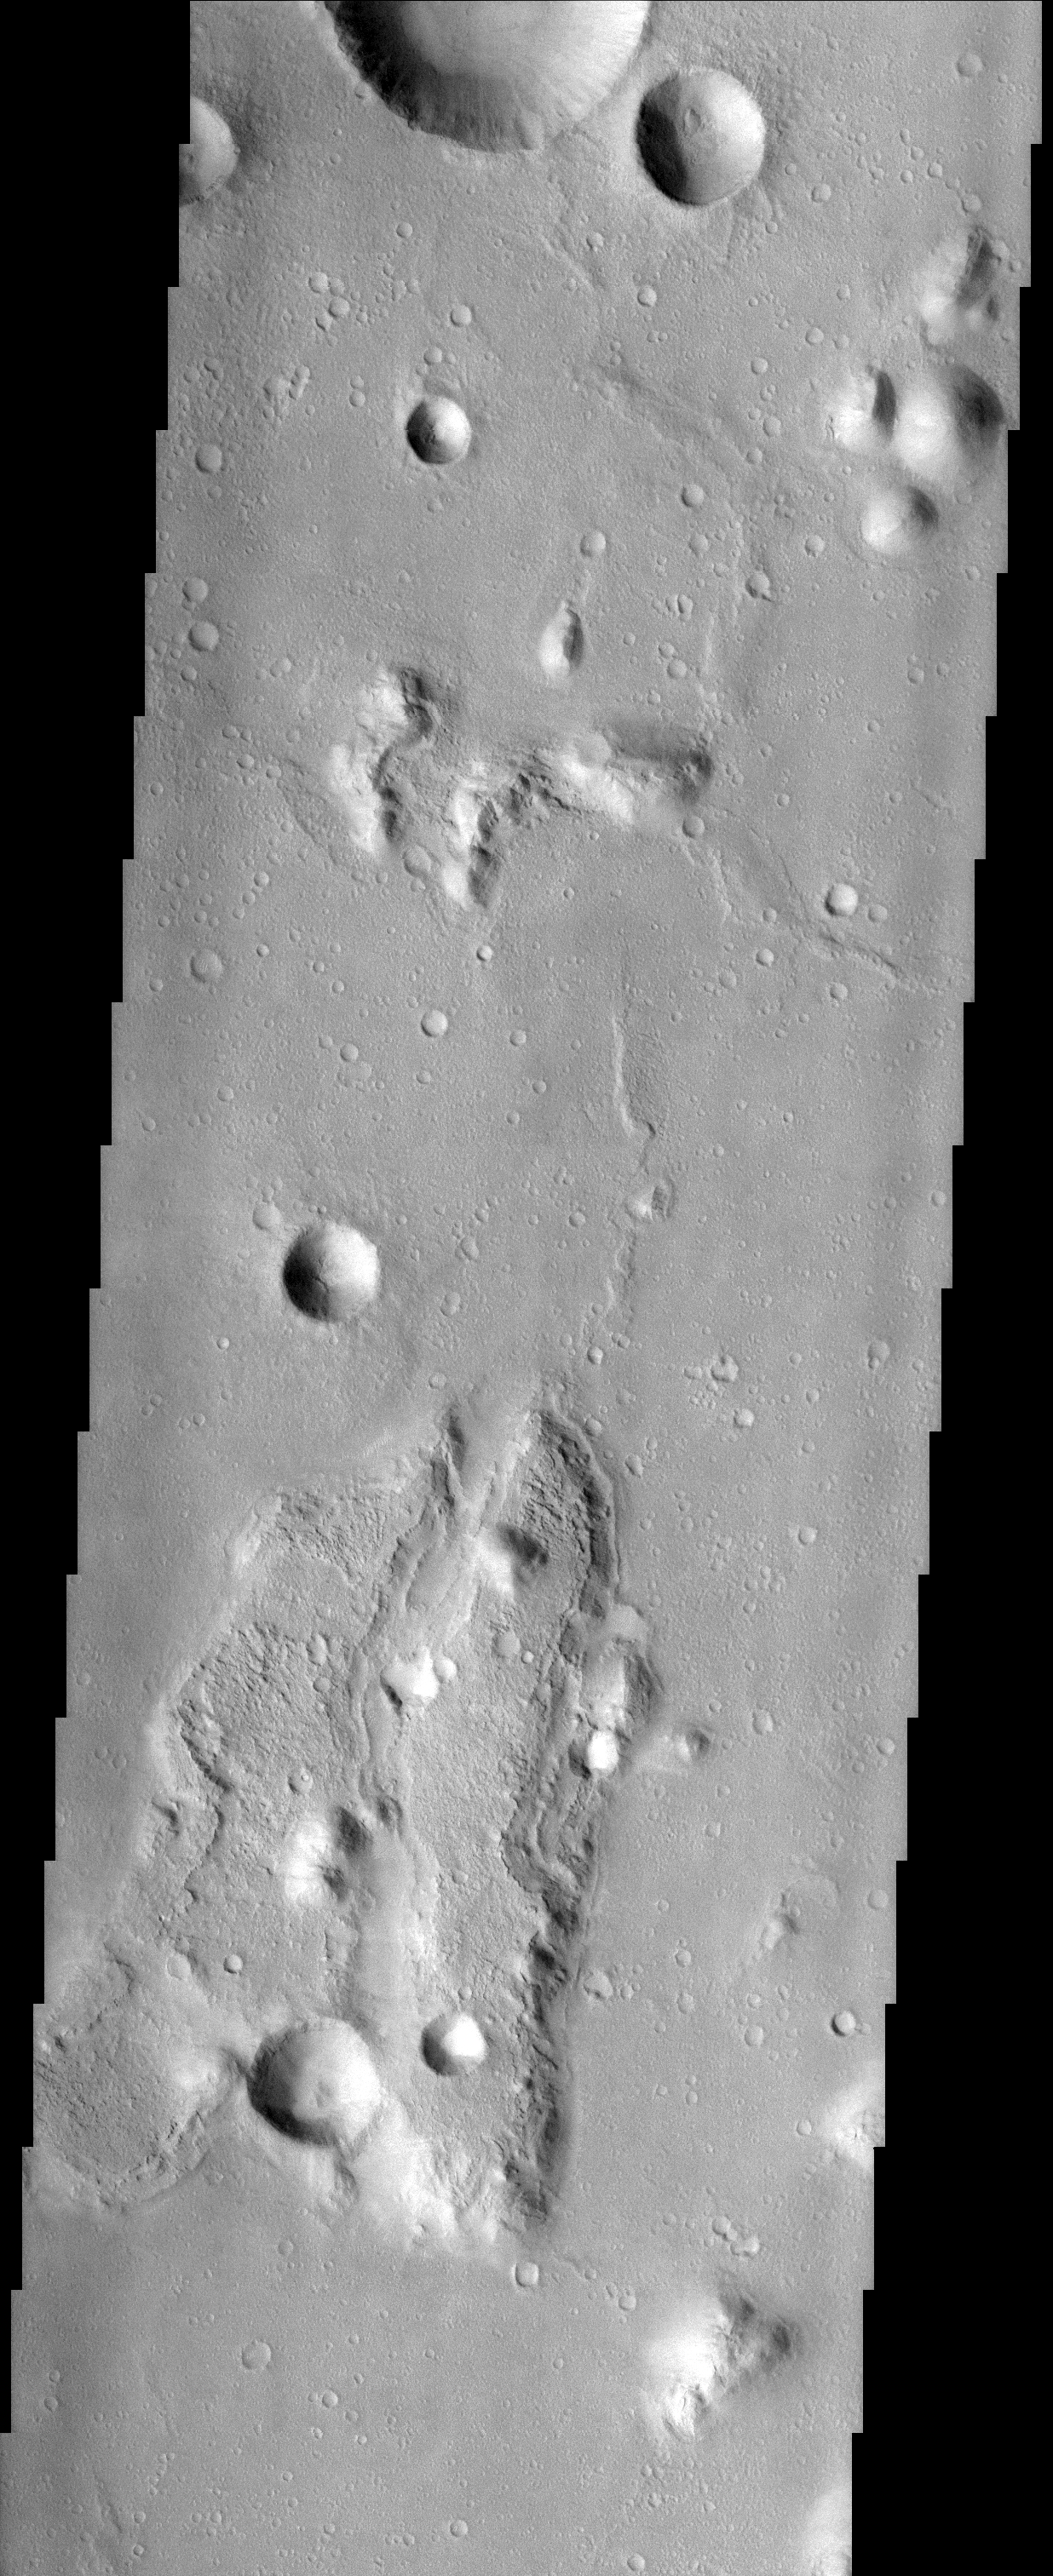

Isidis Rim

(Released 03 April 2002)
This lunar-like scene occurs along the southeastern rim of the Isidis Planitia basin. The Isidis basin is an ancient impact crater some 1200 km across that is found along the boundary separating the heavily-cratered southern highland terrain of Mars from the northern lowlands. Elements of both terrains are evident in this image as an island of rugged highland terrain surrounded by smoother lowland terrain. The resurfacing of the Isidis basin produced a system of wrinkle ridges, some of which are seen on the lowland terrain in the image. Wrinkle ridges are a common feature on the surface of the moon and add to the lunar-like quality of this image. Layers are visible in the large island, the most resistant of which likely are from lava flows that created the highland terrain. The process by which the global-scale highland/lowland dichotomy was created remains a mystery.

Credit: NASA/JPL/Arizona State University